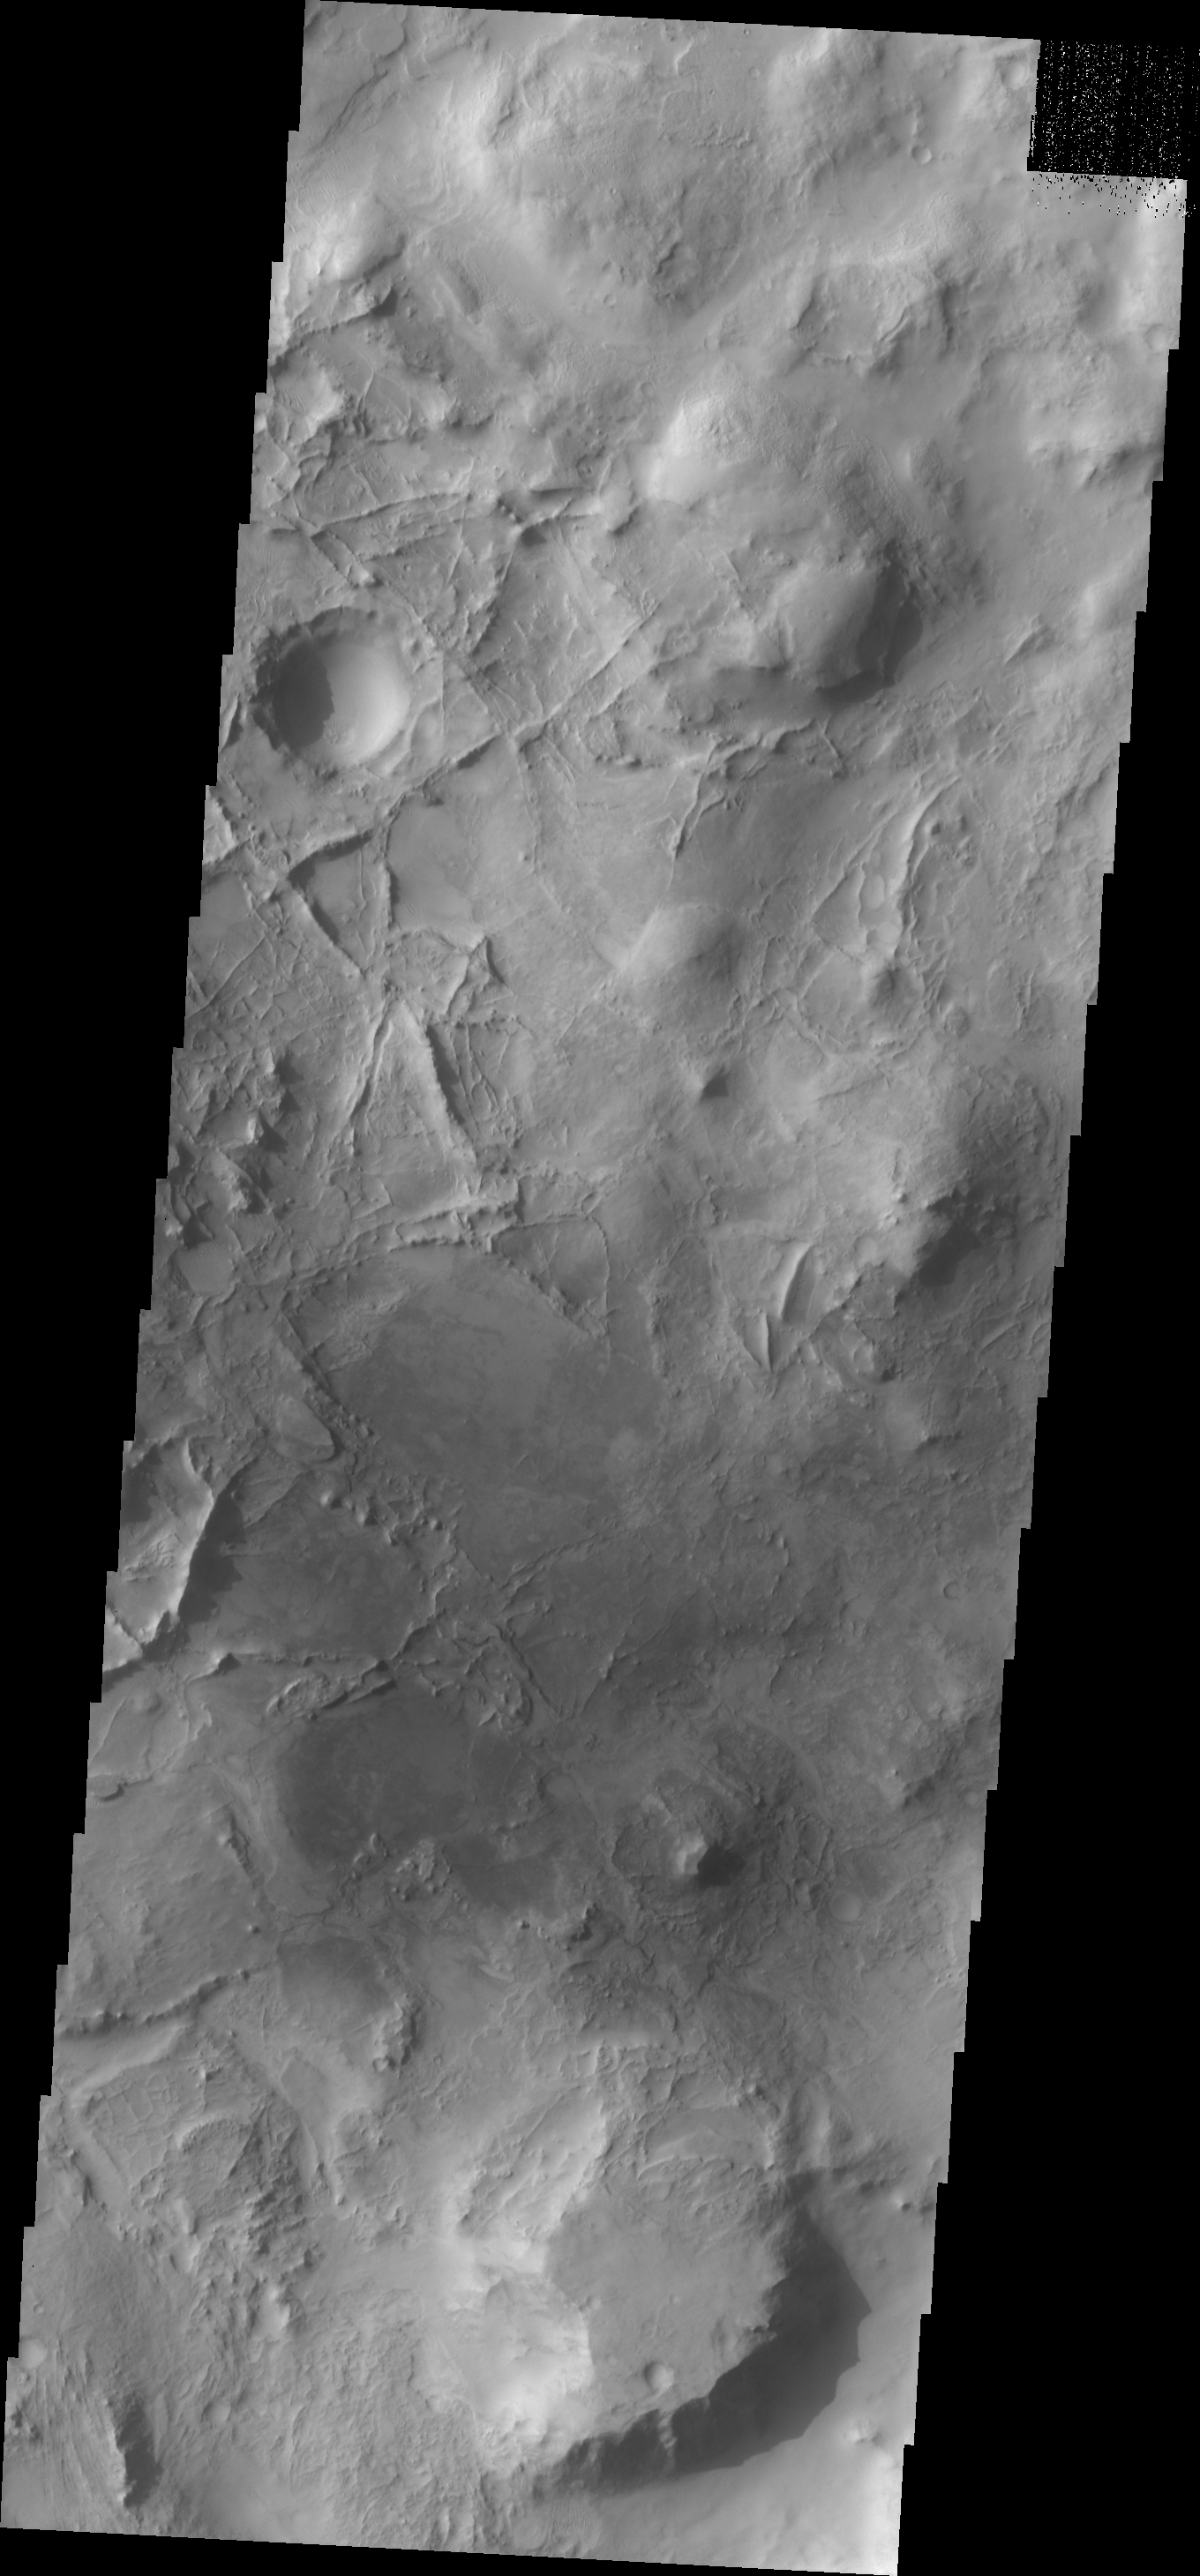

Linear Ridges

This complex surface, with intersecting linear ridges is located to the north of Nili Fossae.

Image information: VIS instrument. Latitude 26.8N, Longitude 74.8E. 19 meter/pixel resolution.

Please see the THEMIS Data Citation Note for details on crediting THEMIS images.

Note: this THEMIS visual image has not been radiometrically nor geometrically calibrated for this preliminary release. An empirical correction has been performed to remove instrumental effects. A linear shift has been applied in the cross-track and down-track direction to approximate spacecraft and planetary motion. Fully calibrated and geometrically projected images will be released through the Planetary Data System in accordance with Project policies at a later time.

NASA’s Jet Propulsion Laboratory manages the 2001 Mars Odyssey mission for NASA’s Office of Space Science, Washington, D.C. The Thermal Emission Imaging System (THEMIS) was developed by Arizona State University, Tempe, in collaboration with Raytheon Santa Barbara Remote Sensing. The THEMIS investigation is led by Dr. Philip Christensen at Arizona State University. Lockheed Martin Astronautics, Denver, is the prime contractor for the Odyssey project, and developed and built the orbiter. Mission operations are conducted jointly from Lockheed Martin and from JPL, a division of the California Institute of Technology in Pasadena.

Credit: NASA/JPL/ASU